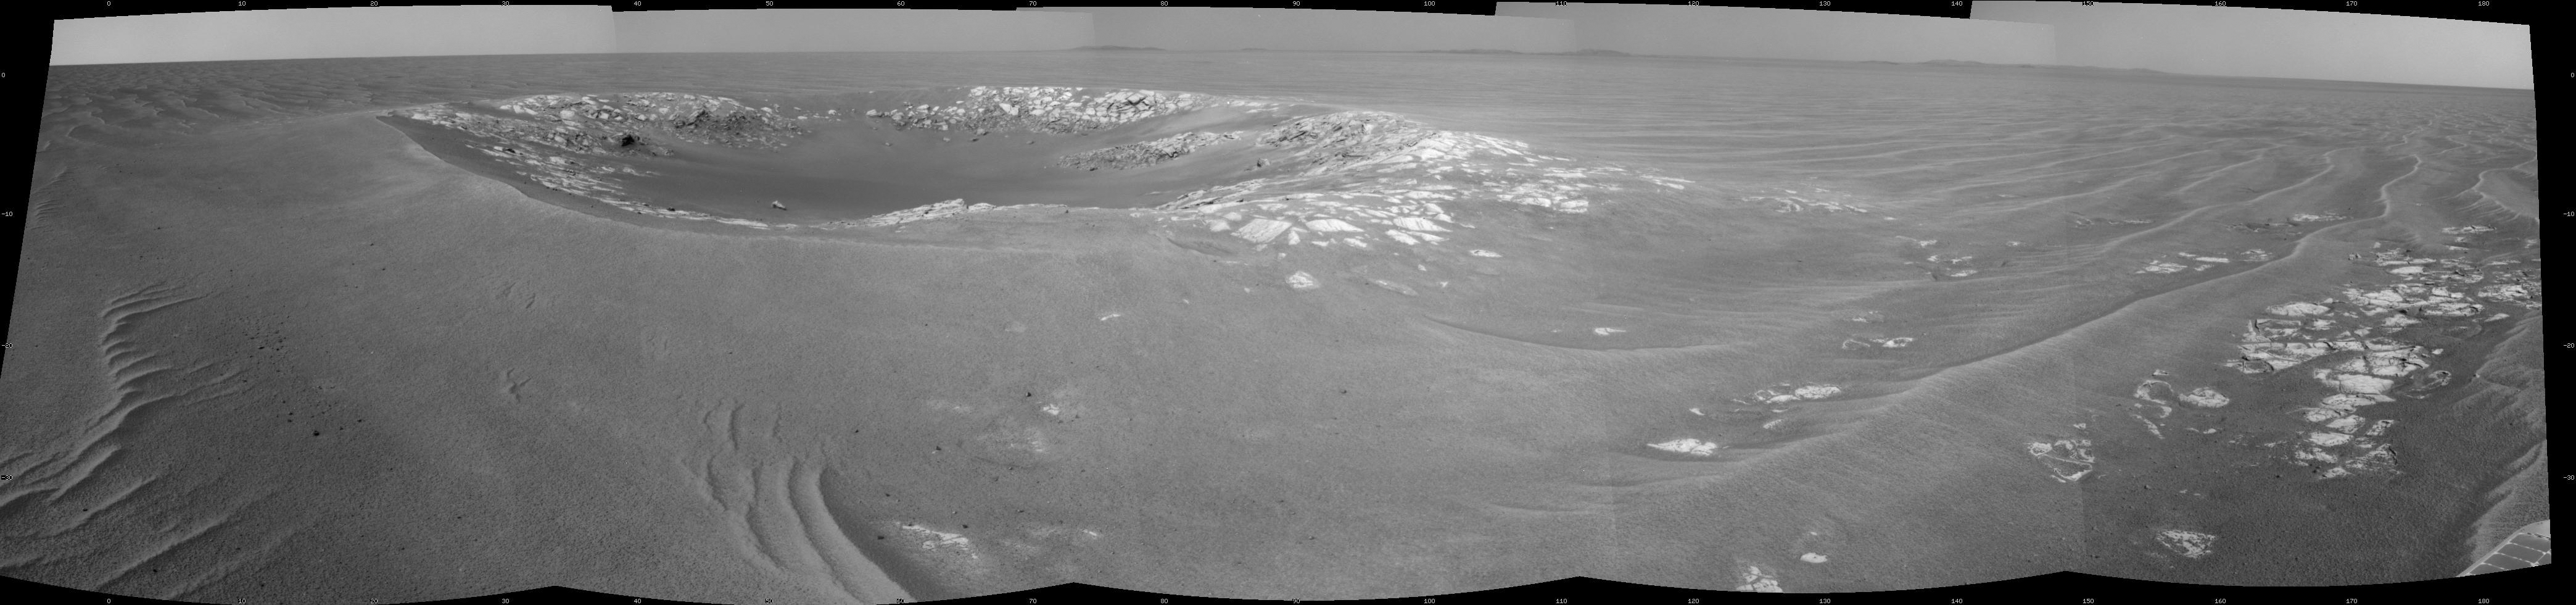

‘Intrepid’ Crater on Opportunity’s Martian Trek

This view of “Intrepid” crater, about 20 meters (66 feet) in diameter, is a mosaic of images taken by the navigation camera on NASA’s Mars Exploration Rover Opportunity. The view spans 180 degrees and is centered toward the east.

Opportunity approached the crater with a 36.4-meter (119-foot) drive during the 2,415th Martian day, or sol, of the rover’s mission on Mars (Nov. 9, 2010), and then took the component images of this scene on the same sol. The view is presented as a cylindrical projection.

Credit: NASA/JPL-Caltech